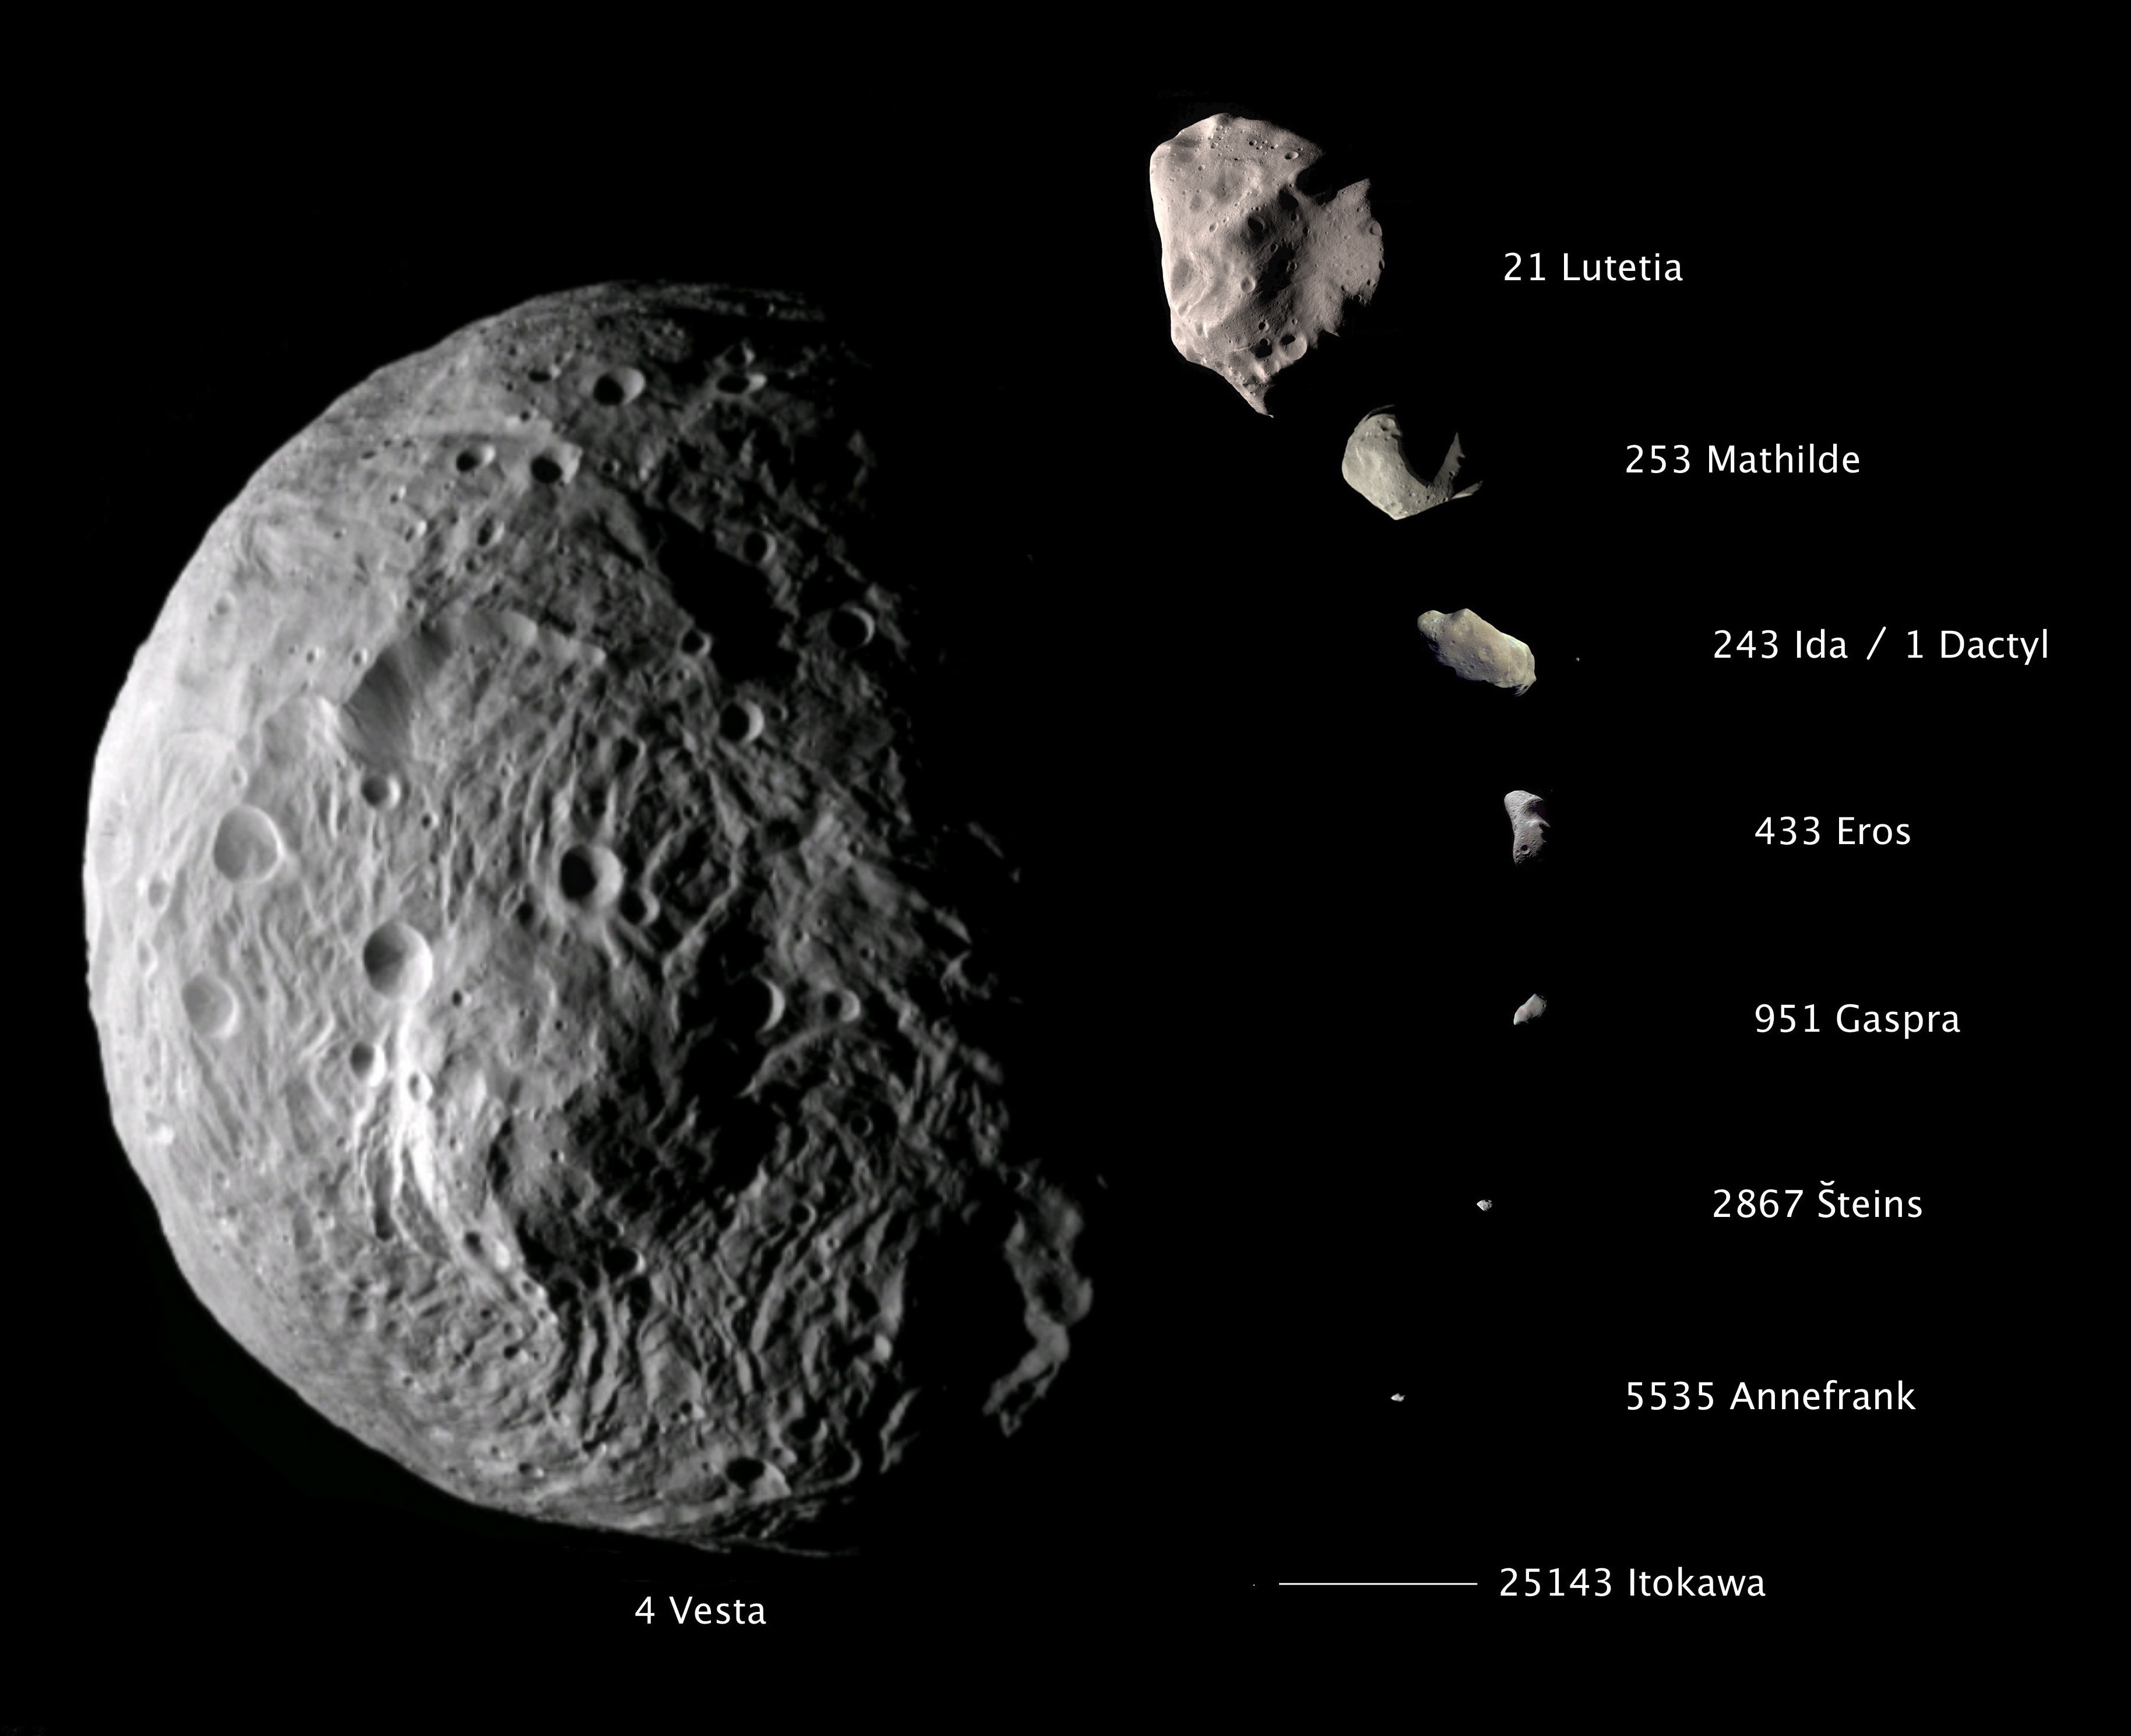

Vesta Sizes Up

This composite image shows the comparative sizes of nine asteroids. Up until now, Lutetia, with a diameter of 81 miles (130 kilometers), was the largest asteroid visited by a spacecraft, which occurred during a flyby.

Vesta, which is also considered a protoplanet because it’s a large body that almost became a planet, dwarfs all other small bodies in this image, with its diameter sizing up at approximately 330 miles (530 kilometers).

The Dawn mission is managed by NASA’s Jet Propulsion Laboratory in Pasadena, Calif., for the agency’s Science Mission Directorate in Washington. Dawn is a project of the directorate’s Discovery Program, managed by NASA’s Marshall Space Flight Center in Huntsville, Ala. UCLA is responsible for overall Dawn mission science. Orbital Sciences Corp. of Dulles, Va., designed and built the Dawn spacecraft. The framing cameras were developed and built under the leadership of the Max Planck Institute for Solar System Research in Katlenburg-Lindau, Germany. The German Aerospace Center (DLR) Institute of Planetary Research in Berlin made significant contributions in coordination with the Institute of Computer and Communication Network Engineering in Braunschweig. The framing camera project is funded by the Max Planck Society, DLR and NASA. JPL is a division of the California Institute of Technology in Pasadena.

Credit: NASA/JPL-Caltech/JAXA/ESA